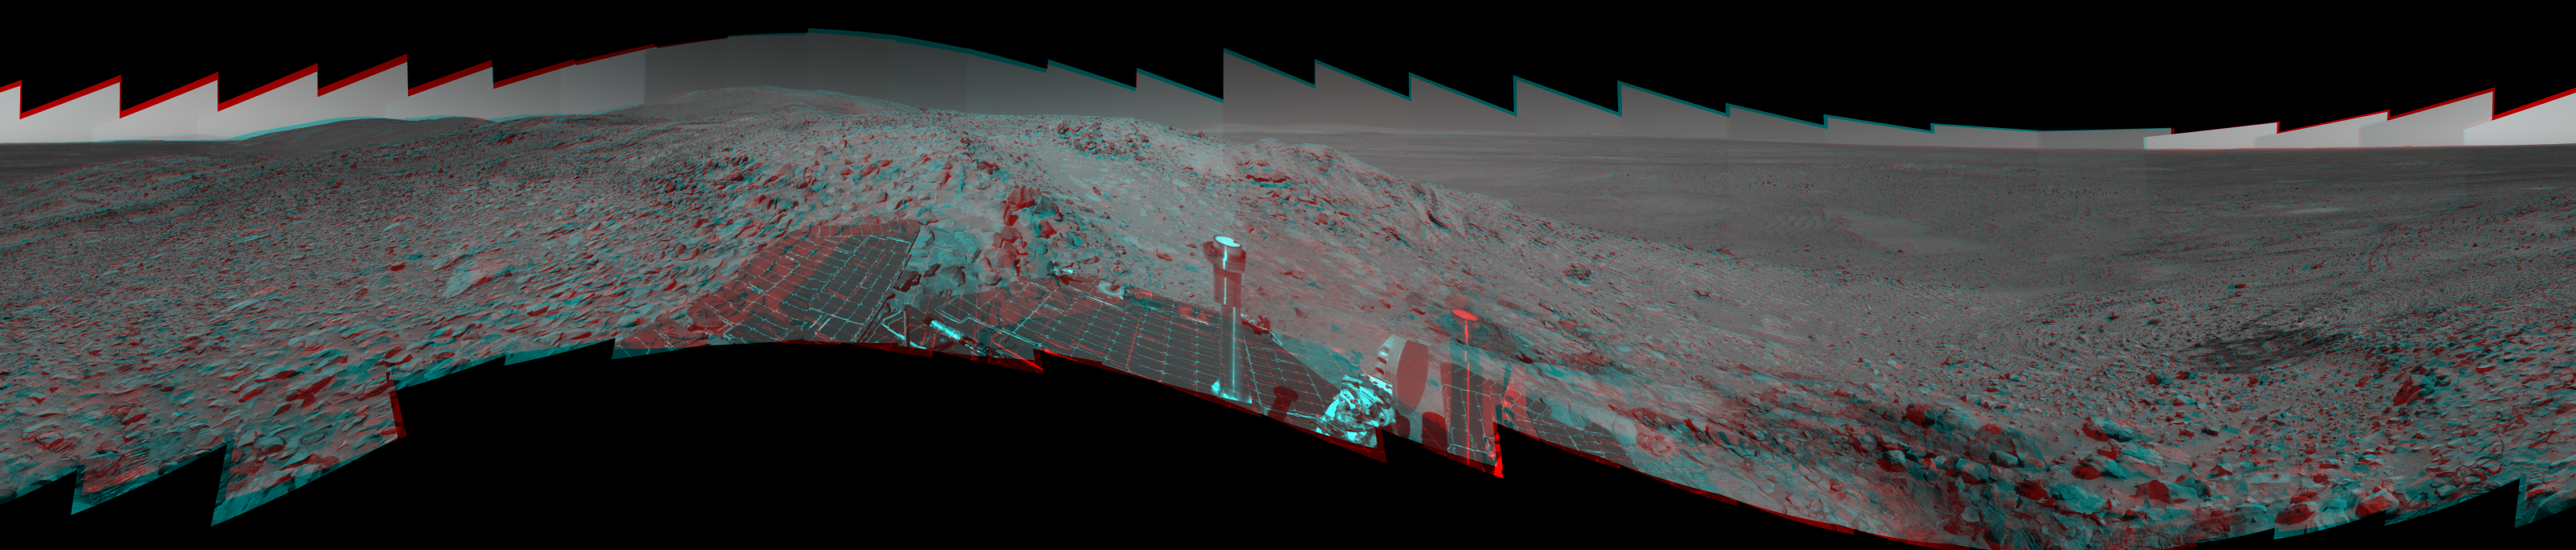

‘Columbia Hills’ in Stereo

Figure 1

While en route to higher ground in the “Columbia Hills,” NASA’s Mars Exploration Rover Spirit used its panoramic camera to take the images combined into this 360-degree stereo panorama of its surroundings. Because the rover was parked on a steep slope, it was tilted approximately 22 degrees to the west-northwest. This would be similar to tilting your body sideways like a leaning pole and turning your body and head around to survey your surroundings without bending your neck. At one point, you would be looking slightly down. At another point, you would be looking slightly up. In between those two points, your eyes would be slanted at an angle to the horizon. To compensate for this, image processing experts “untilted” the images, so to speak, which makes the martian horizon appear flat but also creates a vertical offset between the left and right eyes. This offset can make it difficult to view a scene like this looking through 3-D glasses because the two sides of the stereo image do not line up perfectly. Tilting your head one way or the other may help to view it more easily.

The highest point visible in this panorama is “Husband Hill,” named for space shuttle Columbia Commander Rick Husband. To the right are the rover’s tracks through the soil, where it stopped to perform maintenance on its right front wheel in July. In the distance, below the hills, is the floor of Gusev Crater, where Spirit landed Jan. 3, 2004, before traveling more than 3 kilometers (1.8 miles) to reach this point. This vista comprises 188 images taken between Spirit’s 213th day, or sol, on Mars to its 223rd sol (Aug. 9 to 19, 2004). Team members at NASA’s Jet Propulsion Laboratory and Cornell University spent several weeks processing images and producing geometric maps to stitch all the images together in this mosaic. The 360-degree view is presented in a cylindrical-perspective map projection with geometric seam correction.

Figure 1 is the left-eye view of a stereo pair and Figure 2 is the right-eye view of a stereo pair.

Credit: NASA/JPL/Cornell